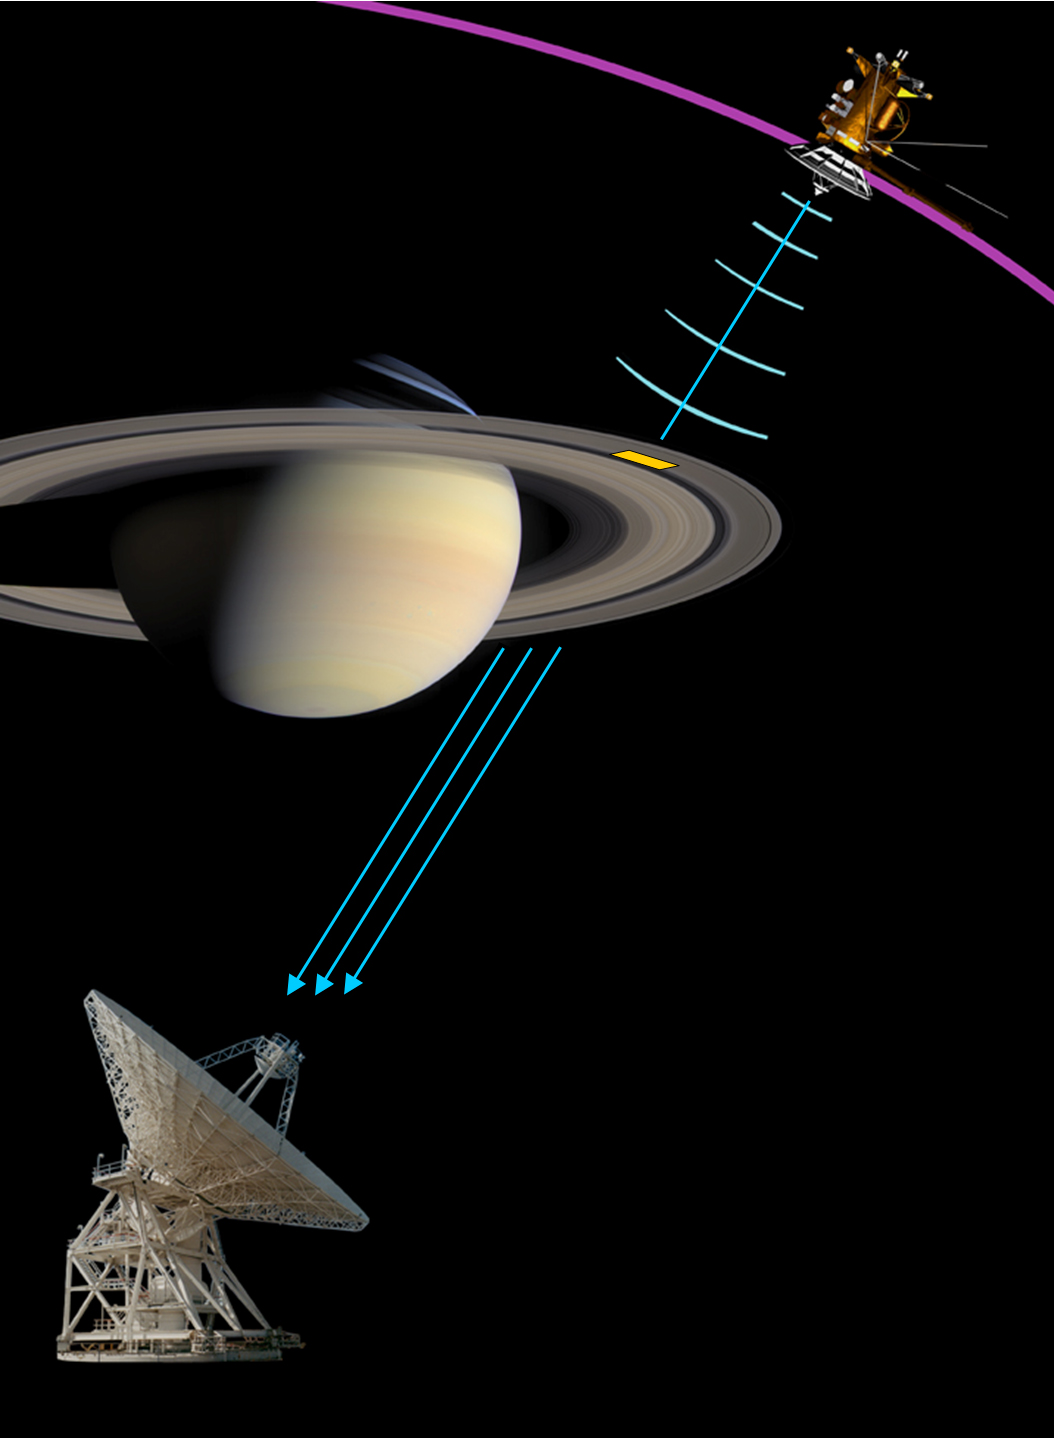

Saturn’s Ring Rhythm

Click for larger annotated version

Radio signals sent by NASA’s Cassini spacecraft to Earth through Saturn’s rings revealed the presence of highly unusual regular formations of densely grouped ring particles. The harmonic ring structure caused the radio signal frequency to separate into three distinct components. The observed frequencies determine the regular spacing to be as small as 100 meters (320 feet), the finest-scale ring structure observed so far.

The regularly spaced yellow grid depicts the harmonic structure in Saturn’s inner Ring A, and the image on the bottom right shows an actual observed frequency pattern (spectrogram). Color represents the observed signal strength. The structure acts like an enormously extended natural diffraction grating that separates the signal frequency into the three distinct components shown. The frequencies determine the regular spacing of the diffraction grating, 160 meters (500 feet) in this case. The image of Saturn was taken with Cassini’s cameras and is shown here to illustrate the occultation. For additional information on the radio observations see PIA10233.

The Cassini-Huygens mission is a cooperative project of NASA, the European Space Agency and the Italian Space Agency. The Jet Propulsion Laboratory, a division of the California Institute of Technology in Pasadena, manages the mission for NASA’s Science Mission Directorate, Washington, D.C. The Cassini orbiter was designed, developed and assembled at JPL. The radio science team is based at JPL. The imaging operations center is based at the Space Science Institute in Boulder, Colo.

Credit: NASA/JPL/Space Science Institute